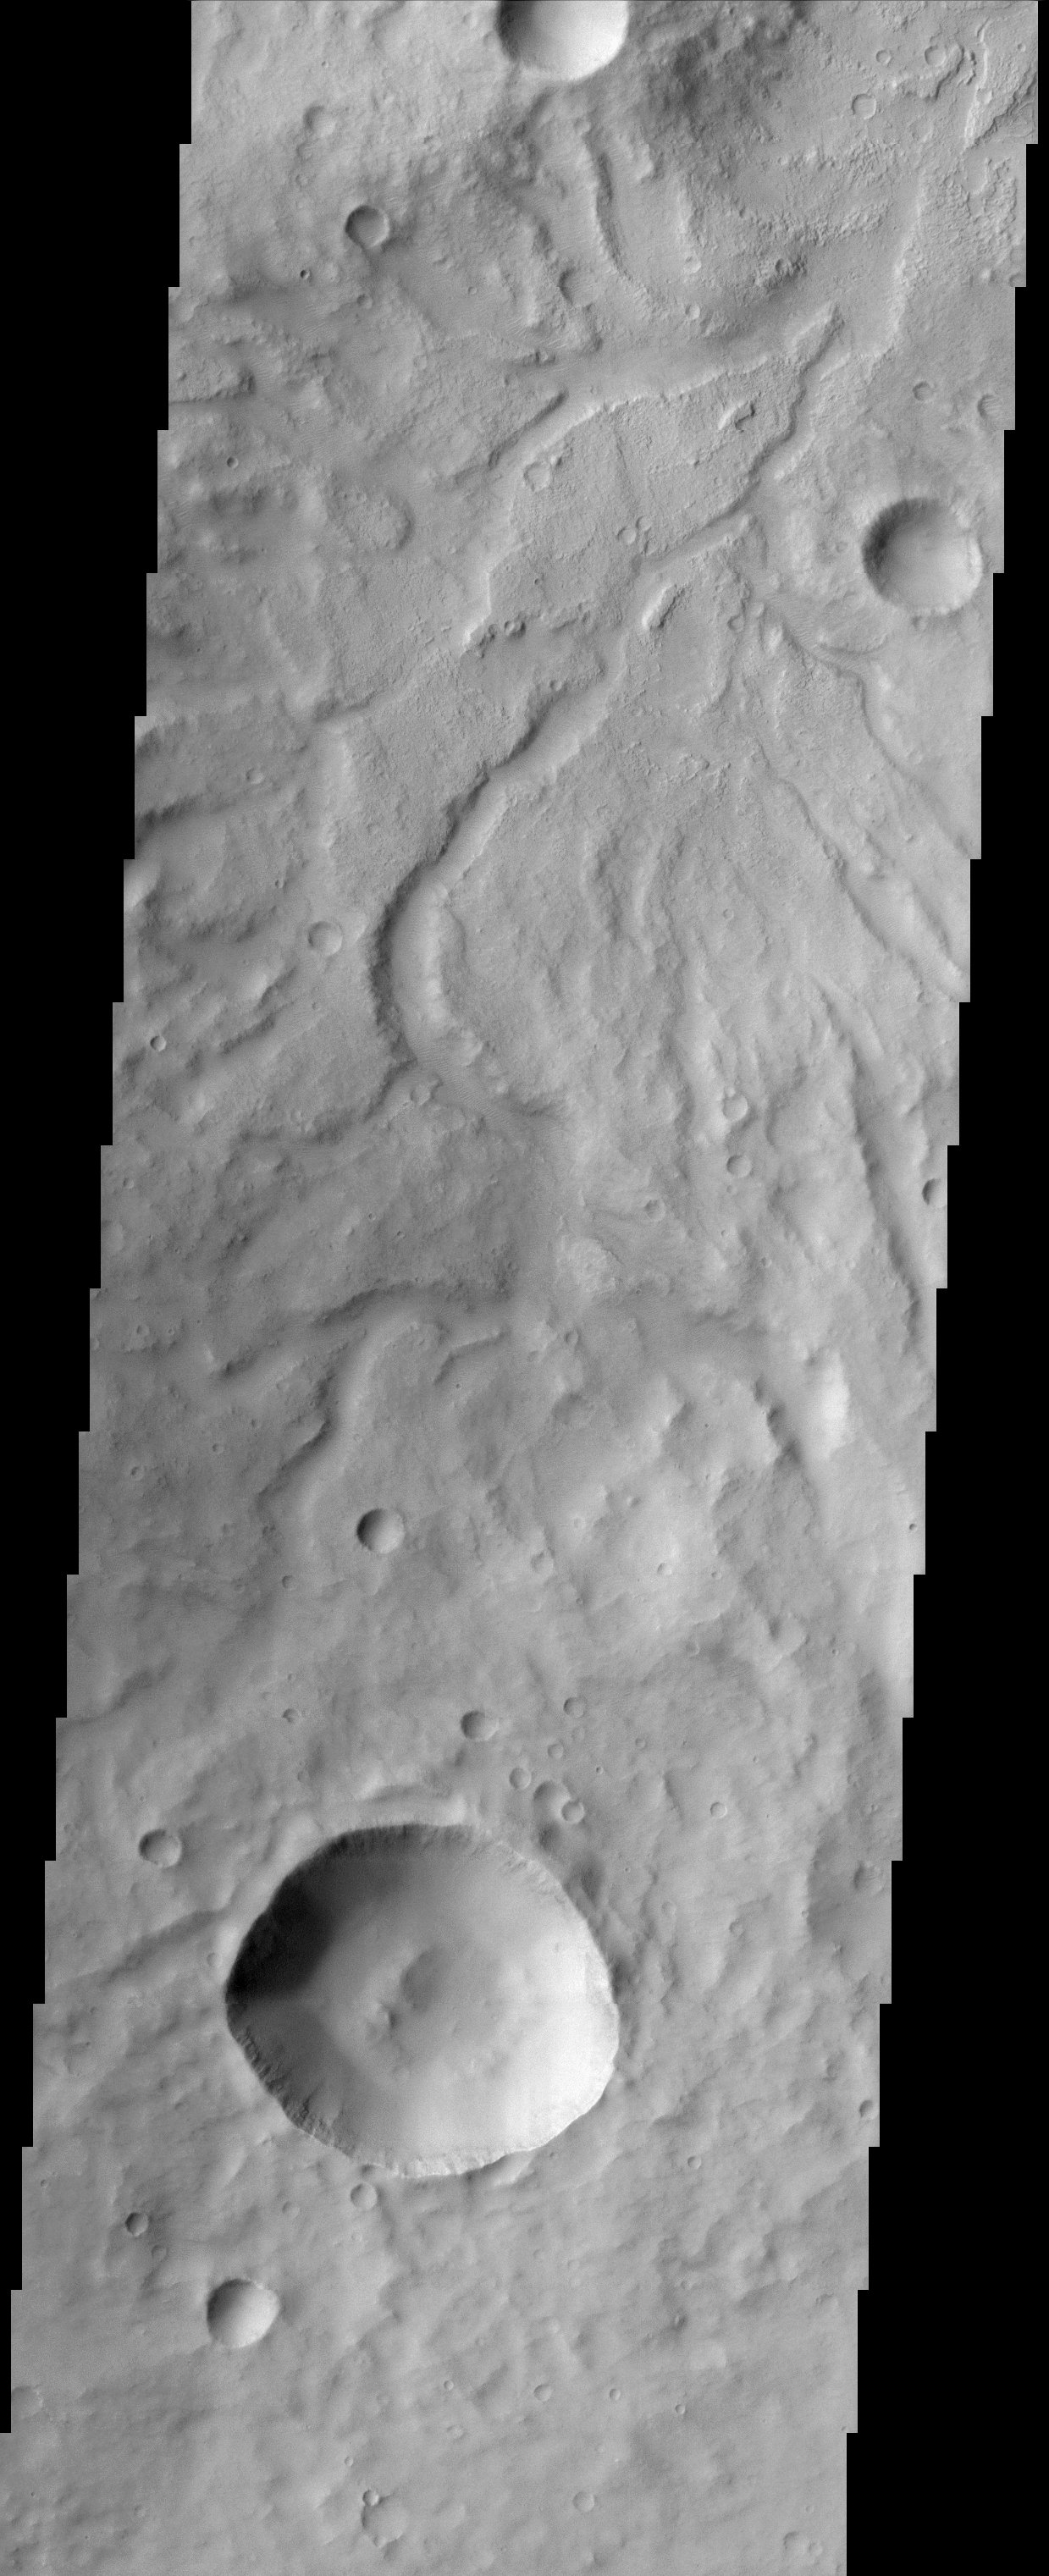

Libya Montes

This image shows the rugged cratered highland region of Libya Montes. Libya Montes forms part of the rim of an ancient impact basin called Isidis. This region of the highlands is fairly dissected with valley networks. There is still debate within the scientific community as to how valley networks themselves form: surface runoff (rainfall/snowmelt) or headward erosion via groundwater sapping. The degree of dissection here in this region suggests surface runoff rather than groundwater sapping. Small dunes are also visible on the floors of some of these channels.

Note: this THEMIS visual image has not been radiometrically nor geometrically calibrated for this preliminary release. An empirical correction has been performed to remove instrumental effects. A linear shift has been applied in the cross-track and down-track direction to approximate spacecraft and planetary motion. Fully calibrated and geometrically projected images will be released through the Planetary Data System in accordance with Project policies at a later time. NASA’s Jet Propulsion Laboratory manages the 2001 Mars Odyssey mission for NASA’s Office of Space Science, Washington, D.C. The Thermal Emission Imaging System (THEMIS) was developed by Arizona State University, Tempe, in collaboration with Raytheon Santa Barbara Remote Sensing. The THEMIS investigation is led by Dr. Philip Christensen at Arizona State University. Lockheed Martin Astronautics, Denver, is the prime contractor for the Odyssey project, and developed and built the orbiter. Mission operations are conducted jointly from Lockheed Martin and from JPL, a division of the California Institute of Technology in Pasadena.

Credit: NASA/JPL/Arizona State University